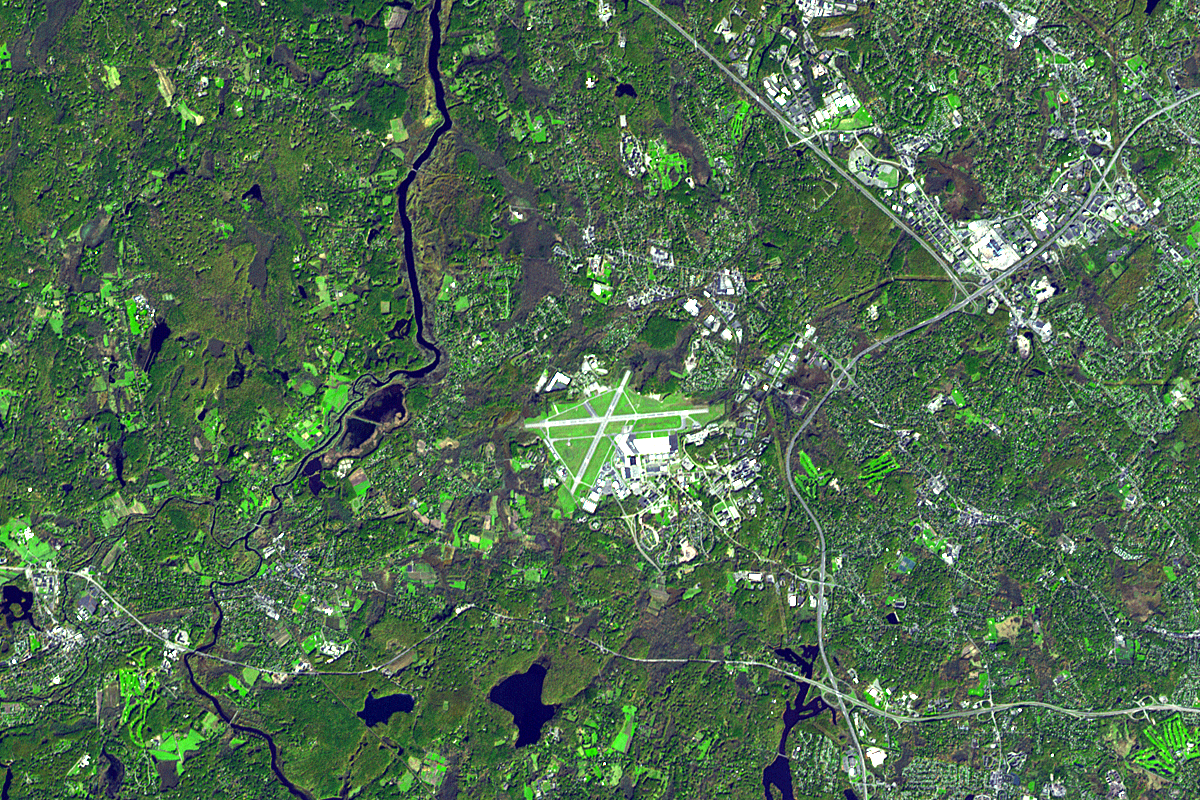

Lexington and Concord, Massachusetts

On the night of April 18/19, 1775, Paul Revere rode from Boston to Lexington, Mass., to warn John Hancock and Samuel Adams that the British were coming. On April 19, there was a skirmish on the Battle Green, with shots being fired both from the Battle Green and the nearby Buckman Tavern. After the rout, the British marched on toward Concord. The battle in Lexington allowed the Concord militia time to organize at the Old North Bridge, where they were able to turn back the British and prevent them from capturing and destroying the militia’s arms stores.

This image from the Advanced Spaceborne Thermal Emission and Reflection Radiometer instrument on NASA’s Terra satellite, acquired in October 2006, depicts this area of great importance in U.S. history. These two small Massachusetts towns are now dwarfed by Hanscom Air Force Base between them.

With its 14 spectral bands from the visible to the thermal infrared wavelength region, and its high spatial resolution of 15 to 90 meters (about 50 to 300 feet), ASTER images Earth to map and monitor the changing surface of our planet.

ASTER is one of five Earth-observing instruments launched December 18, 1999, on NASA’s Terra spacecraft. The instrument was built by Japan’s Ministry of Economy, Trade and Industry. A joint U.S./Japan science team is responsible for validation and calibration of the instrument and the data products.

The broad spectral coverage and high spectral resolution of ASTER provides scientists in numerous disciplines with critical information for surface mapping, and monitoring of dynamic conditions and temporal change. Example applications are: monitoring glacial advances and retreats; monitoring potentially active volcanoes; identifying crop stress; determining cloud morphology and physical properties; wetlands evaluation; thermal pollution monitoring; coral reef degradation; surface temperature mapping of soils and geology; and measuring surface heat balance.

The U.S. science team is located at NASA’s Jet Propulsion Laboratory, Pasadena, Calif. The Terra mission is part of NASA’s Science Mission Directorate.

Size: 12 by 18 kilometers (7.4 by 11.1 miles)
Location: 42.5 degrees North latitude, 71.2 degrees West longitude
Orientation: North at top
Image Data: ASTER Bands 3, 2, and 1
Original Data Resolution: ASTER 15 meters (49.2 feet)
Date Acquired: October 21, 2006.

Credit: NASA/GSFC/METI/ERSDAC/JAROS, and U.S./Japan ASTER Science Team